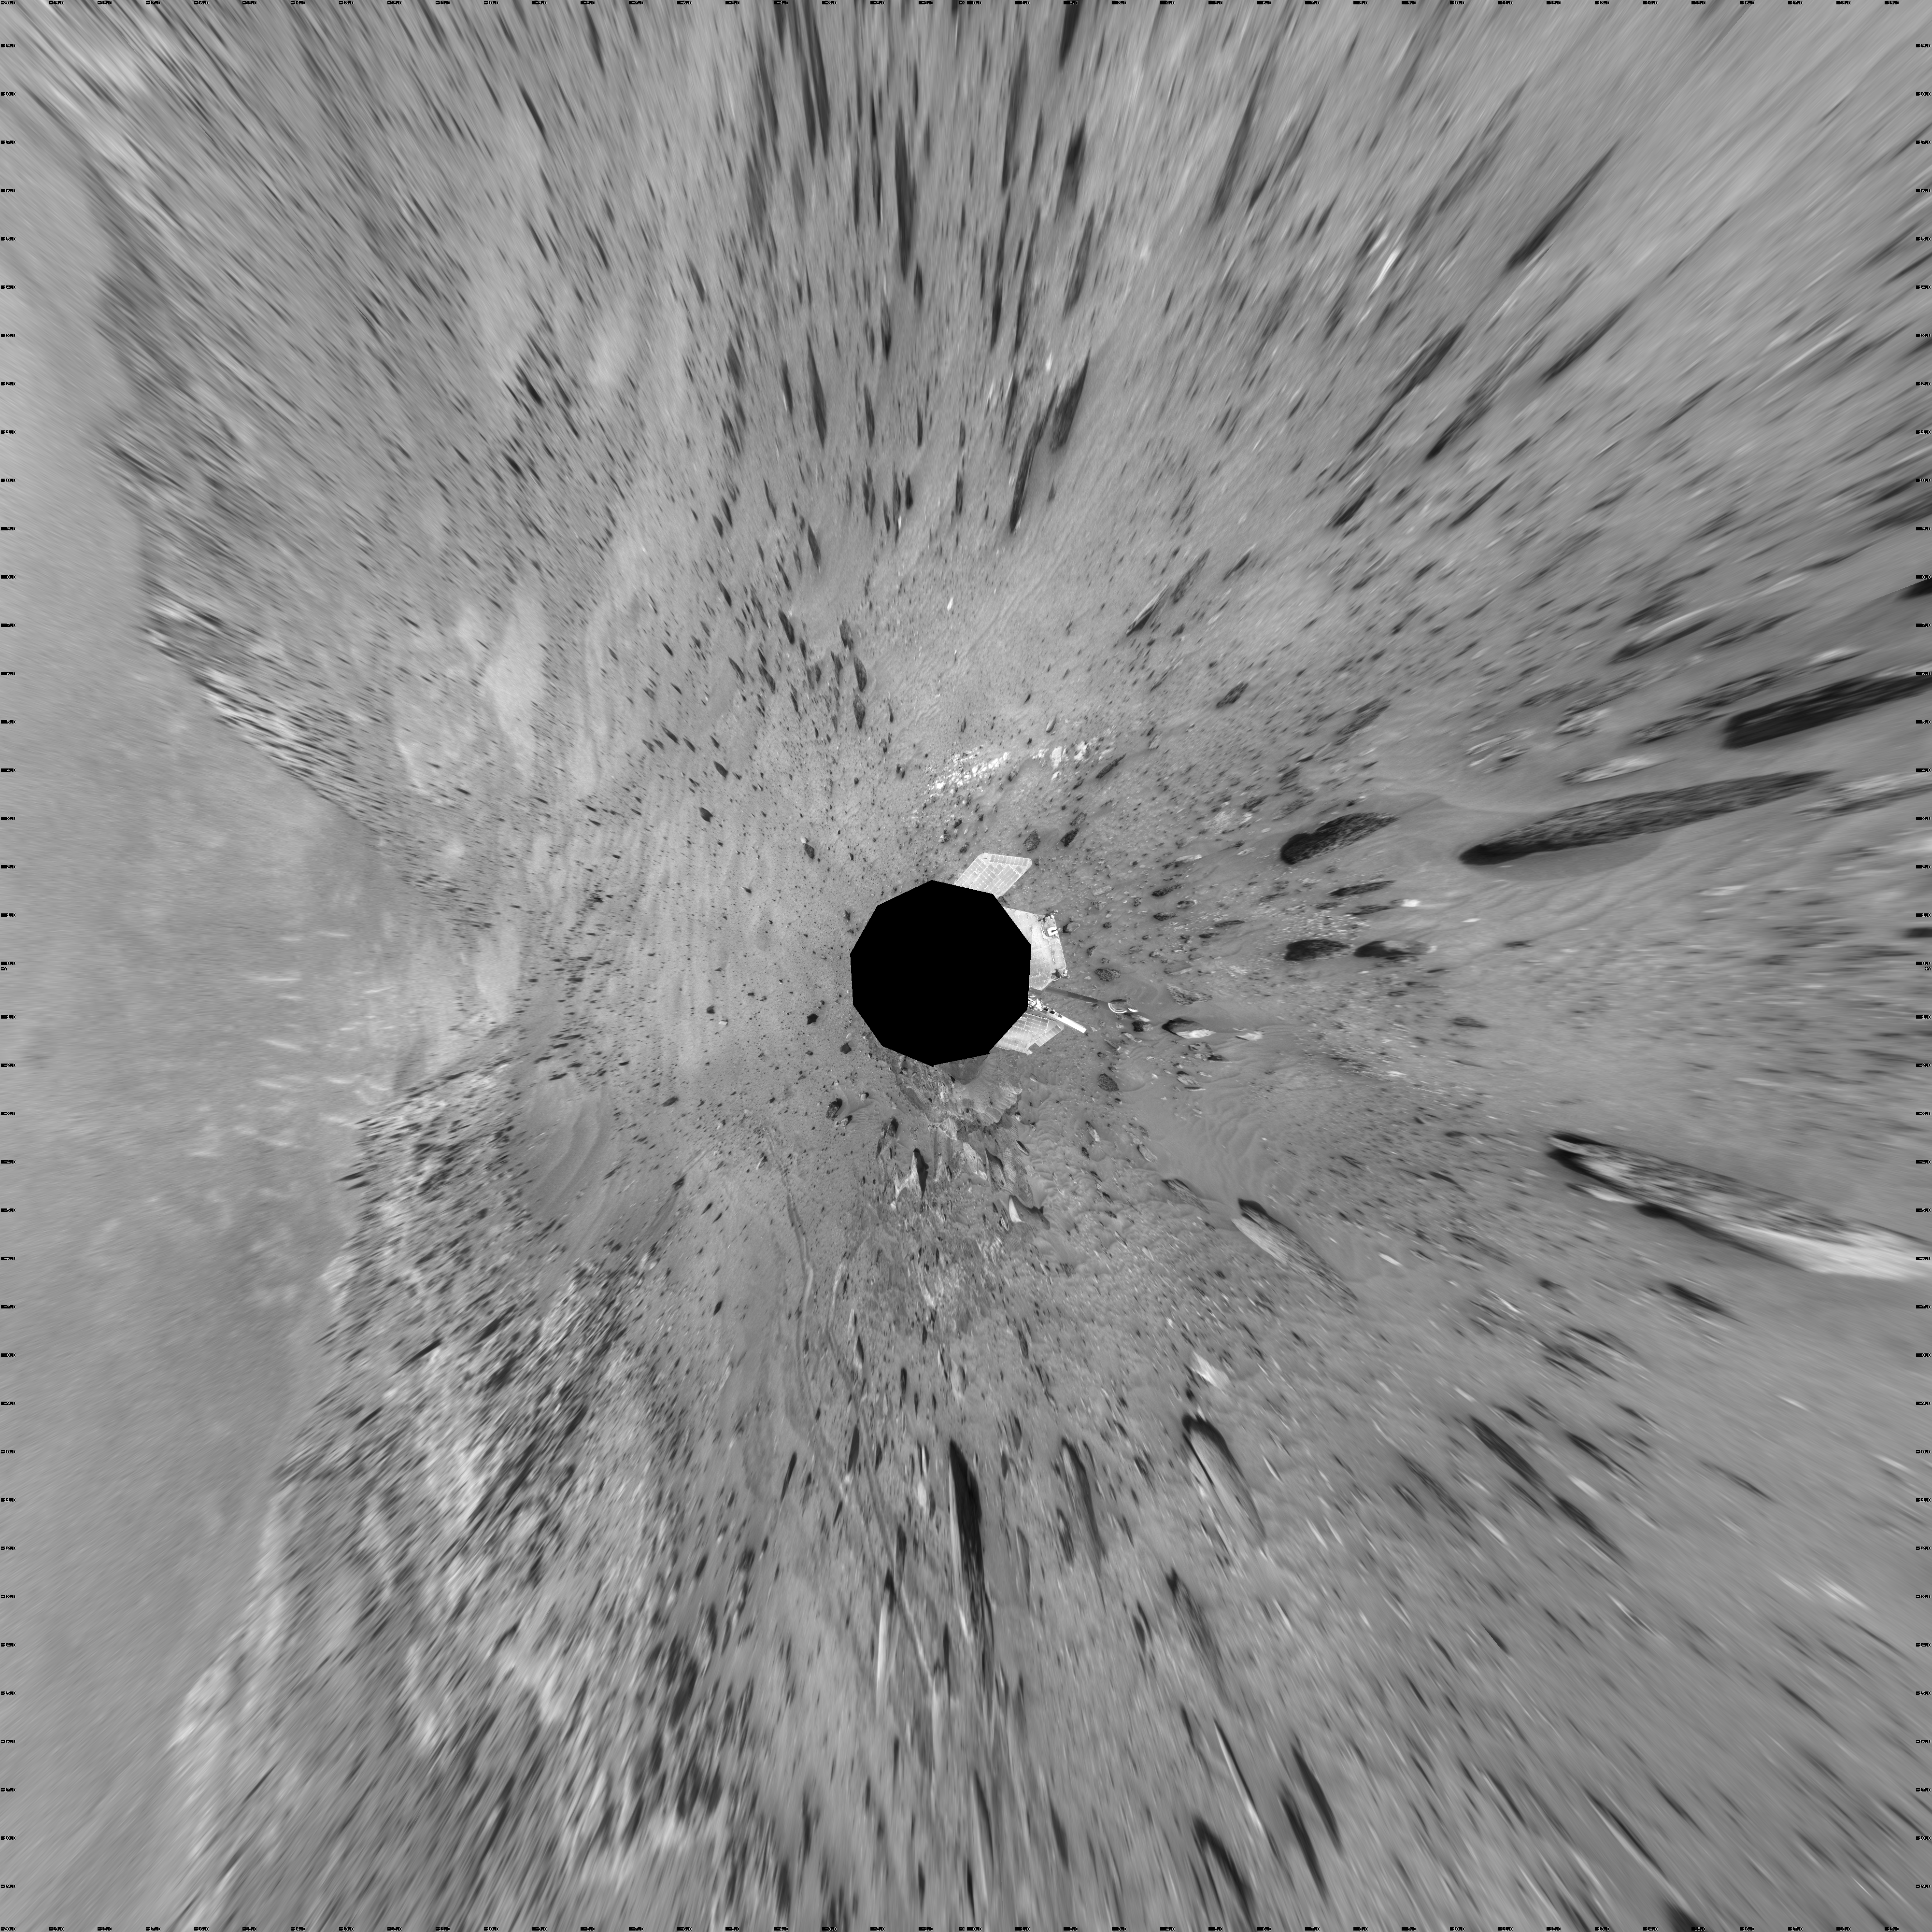

Time for a Change; Spirit’s View on Sol 1843 (Vertical)

NASA’s Mars Exploration Rover Spirit used its navigation camera to take the images that have been combined into this full-circle view of the rover’s surroundings during the 1,843rd Martian day, or sol, of Spirit’s surface mission (March 10, 2009). South is in the middle. North is at both ends.

This view is presented as a vertical projection with geometric seam correction. North is at the top.

The rover had driven 36 centimeters downhill earlier on Sol 1854, but had not been able to get free of ruts in soft material that had become an obstacle to getting around the northeastern corner of the low plateau called “Home Plate.”

The Sol 1854 drive, following two others in the preceding four sols that also achieved little progress in the soft ground, prompted the rover team to switch to a plan of getting around Home Plate counterclockwise, instead of clockwise. The drive direction in subsequent sols was westward past the northern edge of Home Plate.

Credit: NASA/JPL-Caltech